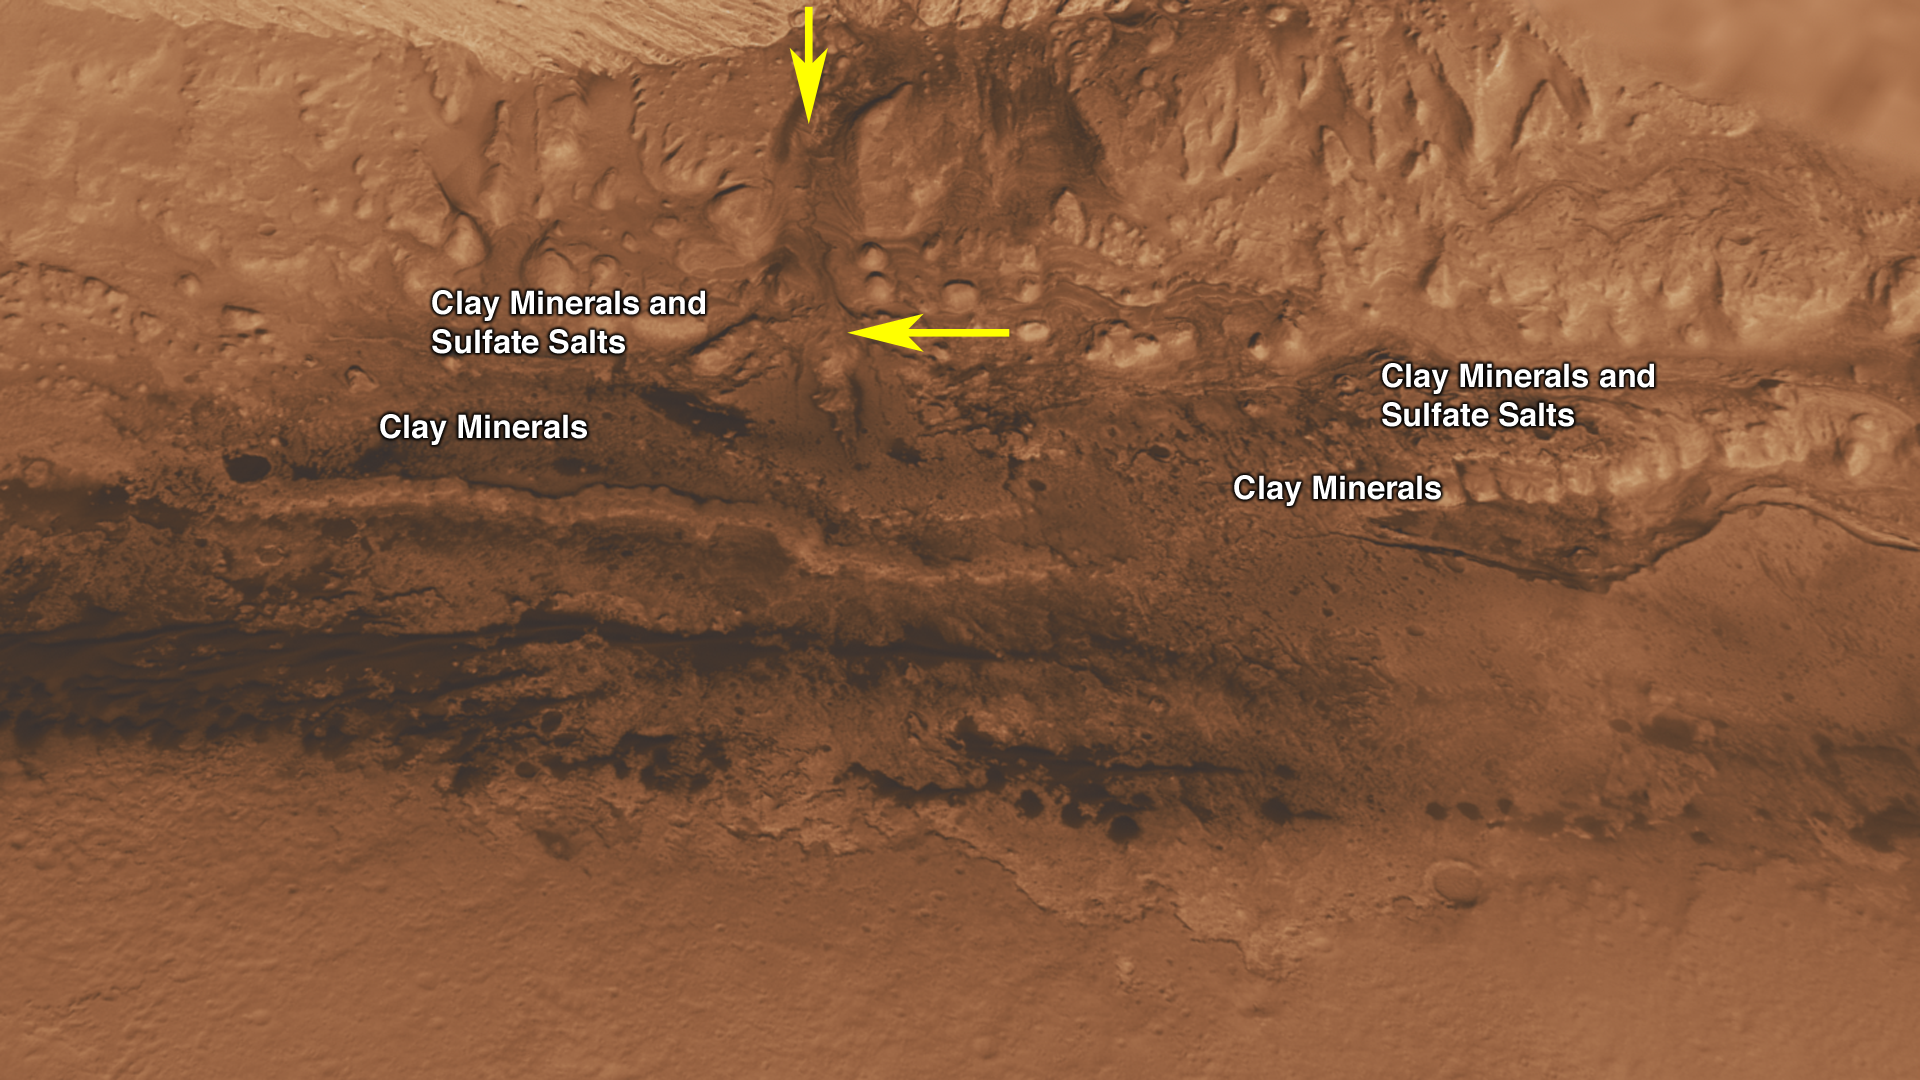

Lower Portion of Mound Inside Gale Crater

Unannotated image

This oblique view of the lower mound in Gale crater on Mars shows an area of top scientific interest for the Mars Science Laboratory mission.

This area is at the base of the mound, just beyond a dark dune field. Here, orbiting instruments have detected signatures of both clay minerals and sulfate salts (see labels on image). Scientists studying Mars have several important hypotheses about how these minerals reflect changes in the Martian environment, particularly changes in the amount of water on the surface of Mars. The Mars Science Laboratory rover, Curiosity, will use its full instrument suite to study these minerals and how they formed to give us insights into those ancient Martian environments. These rocks are also a prime target in checking for organic molecules since these environments may have been habitable — able to support microbial life.

A canyon was cut in the mound through the layers containing clay minerals and sulfate salts after deposition of the layers (marked by arrow). This canyon, much like the Grand Canyon in Arizona, exposes layers of rock representing tens or hundreds of millions of years of environmental change. Curiosity may be able to investigate these layers, gaining access to a long history of environmental change on Mars.

The canyon also contains sediment that was transported by the water that cut the canyon. This sediment interacted with the water, and the environment at that time may have been habitable. Thus, the rocks deposited at the mouth of the canyon form the third target in the search for organic molecules (marked by arrow).

This three dimensional perspective view was created using visible-light imaging by the High Resolution Imaging Science Experiment camera on NASA’s Mars Reconnaissance Orbiter and the High Resolution Stereo Camera on the European Space Agency’s Mars Express orbiter. Three-dimensional information was derived by stereo analysis of image pairs. The vertical dimension is not exaggerated. Color information is derived from color imaging of portions of the scene by the High Resolution Imaging Science Experiment camera.

The Mars Science Laboratory spacecraft is being prepared for launch during the period Nov. 25 to Dec. 18, 2011. In a prime mission lasting one Martian year — nearly two Earth years — after landing, researchers will use the rover’s tools to study whether the landing region has had environmental conditions favorable for supporting microbial life and for preserving clues about whether life existed.

NASA’s Jet Propulsion Laboratory, a division of the California Institute of Technology in Pasadena, manages the Mars Science Laboratory and Mars Reconnaissance Orbiter projects for NASA’s Science Mission Directorate in Washington.

The University of Arizona, Tucson, operates the High Resolution Science Imaging Experiment. The European Space Operations Centre in Darmstadt, Germany, operates the European Space Agency’s Mars Express mission. The High Resolution Stereo Camera was developed by a group with leadership at the Freie Universitat Berlin.

Credit: NASA/JPL-Caltech/ESA/UA